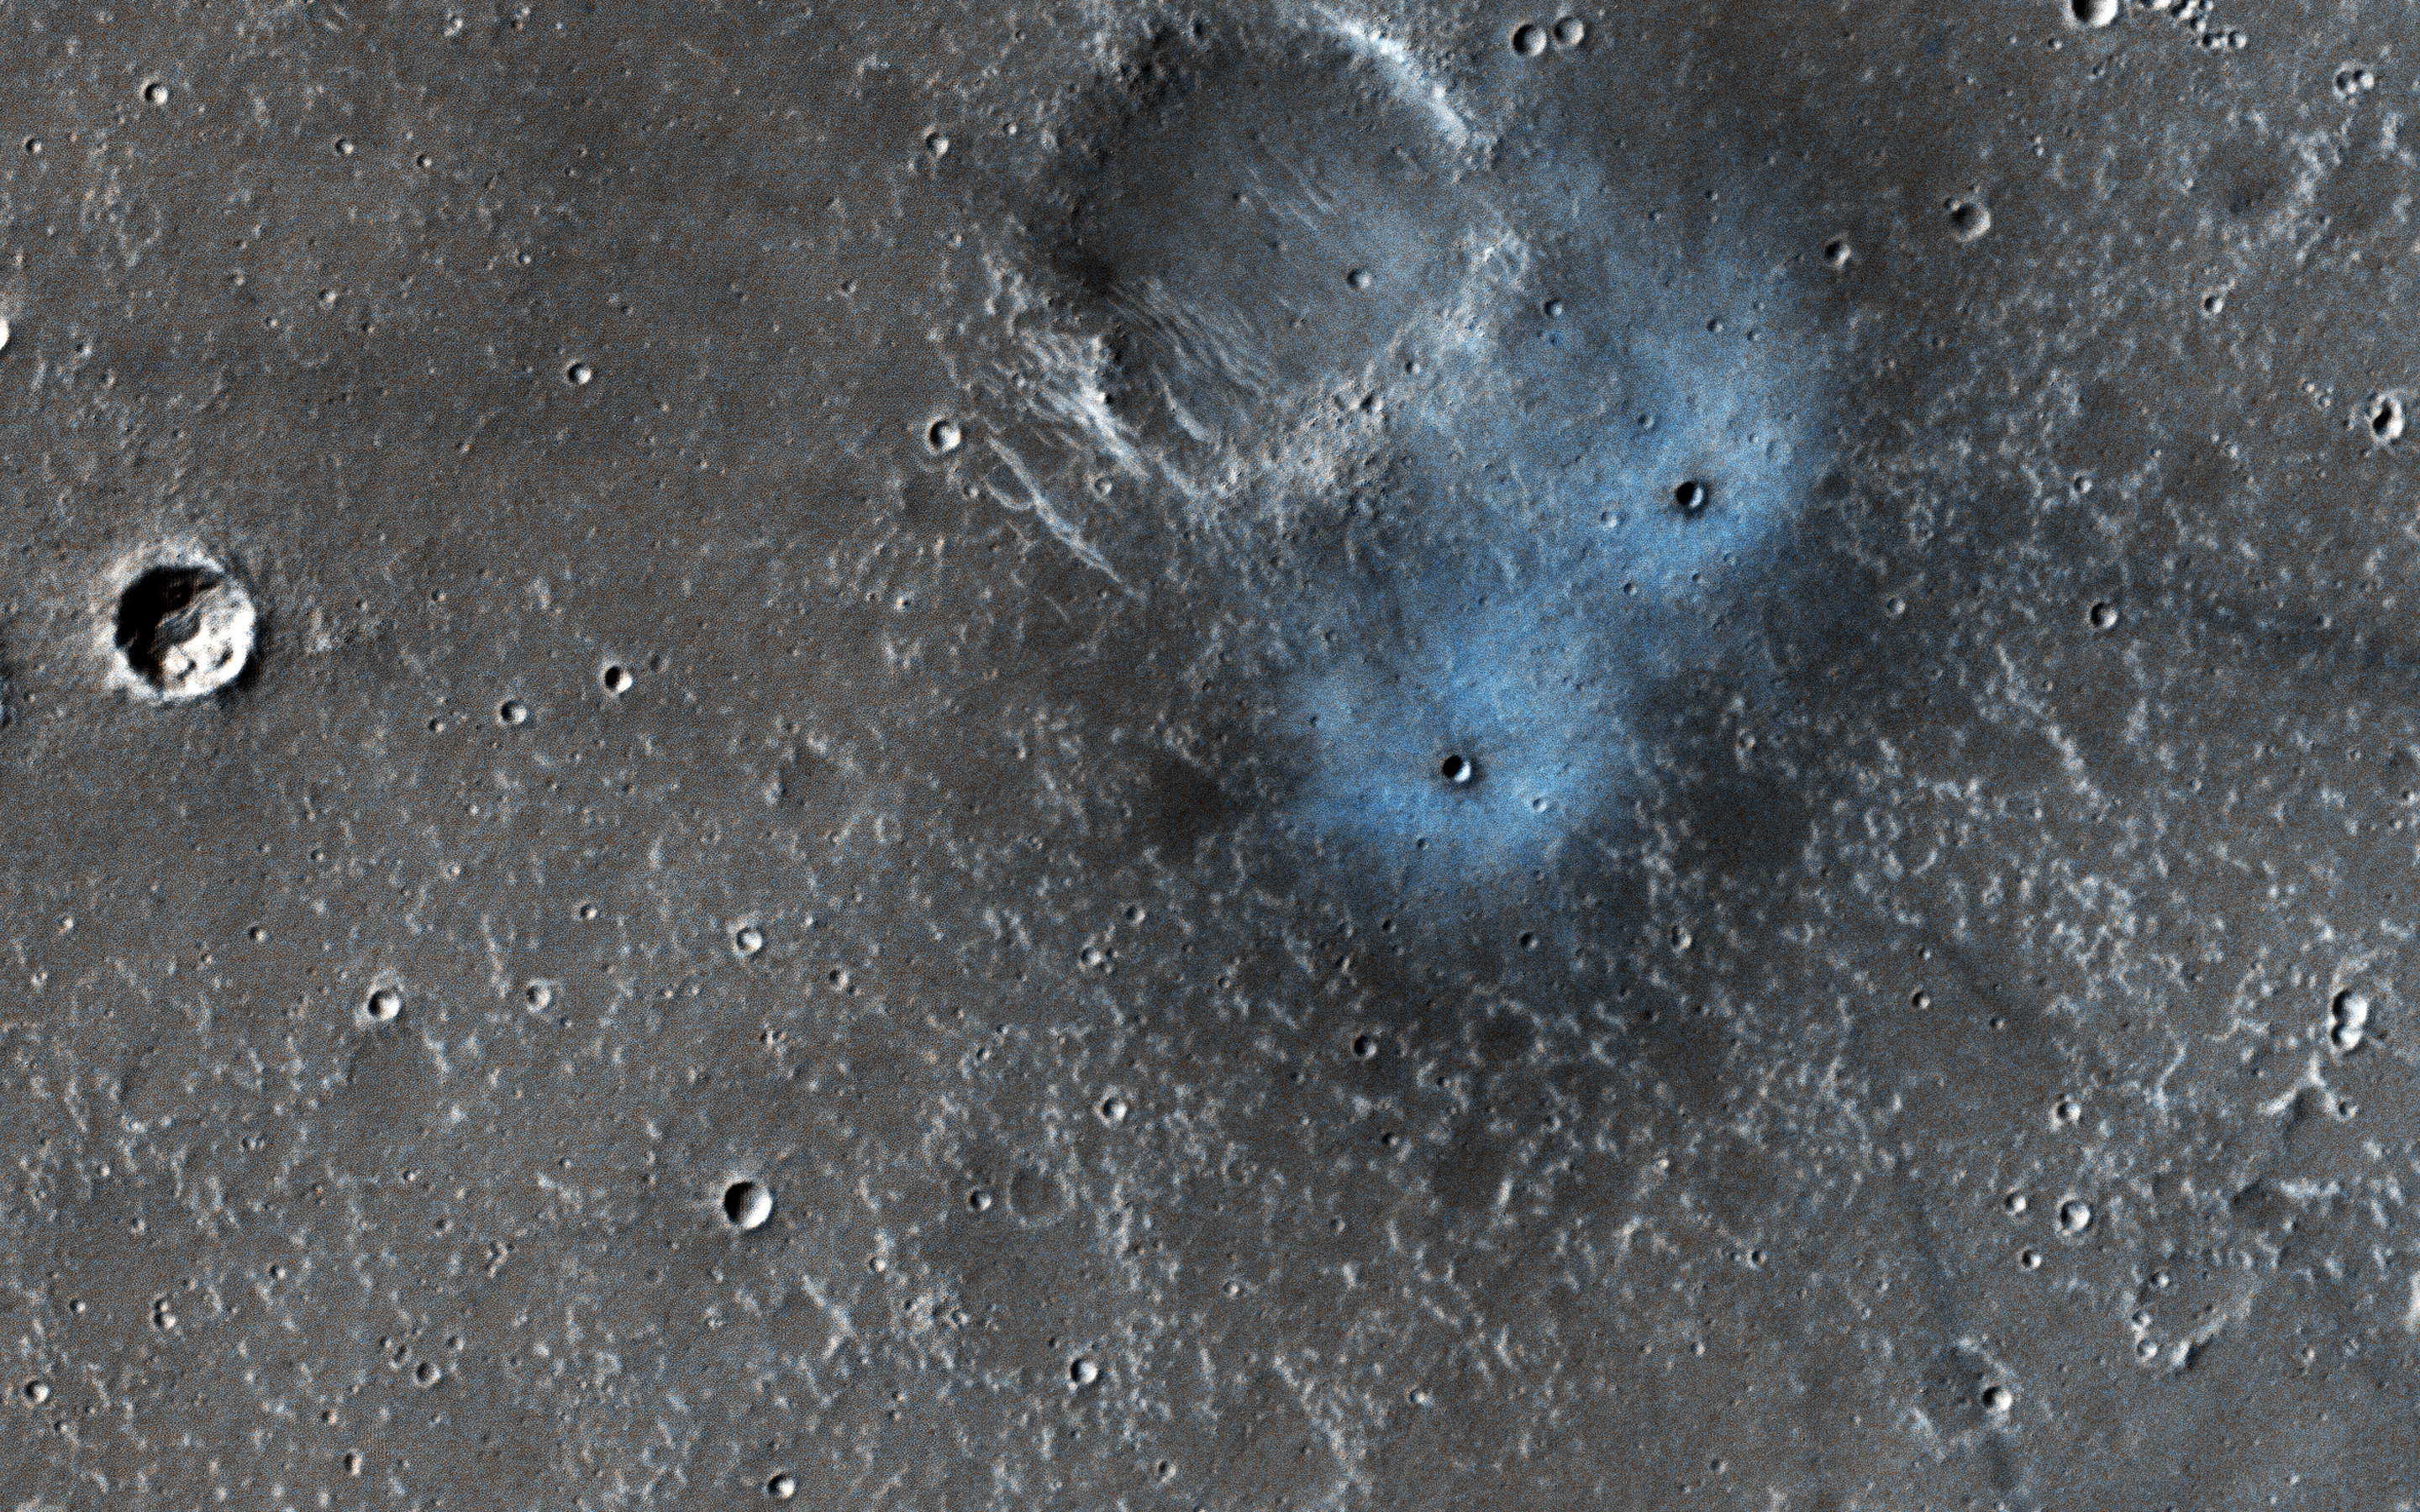

New Crater Blues

This new impact was found by NASA’s Mars Reconnaissance Orbiter’s Context Camera team (CTX), who asked HiRISE to take a high-resolution image. They estimated the impact happened between January 2012 and September 2016, because they have a picture from the THEMIS instrument without it before that time frame. These craters may be somewhere between two and four (Earth) years old, which is exceedingly young in geologic terms. Most of the craters we see on Mars (like others in this picture) are millions of years old.

The blue appearance is due to the intense blast of the impact moving around dust on the surface. That dust is usually light-toned and reddish in color compared to what’s beneath it. When you remove the dust, you’re left with a dark spot that can sometimes be blue in comparison to the redder surroundings. These features are prominent only around young impacts, because all the old craters get covered with dust again over time.

This blueish “blast zone” is very different than the exposed ice some new craters dig up. The shape, color, and brightness are distinct and tell scientists this is not ice.

The map is projected here at a scale of 25 centimeters (9.8 inches) per pixel. [The original image scale is 24.4 centimeters (9.6 inches) per pixel (with 1 x 1 binning); objects on the order of 77 centimeters (33.3 inches) across are resolved.] North is up.

The University of Arizona, Tucson, operates HiRISE, which was built by Ball Aerospace & Technologies Corp., Boulder, Colorado. NASA’s Jet Propulsion Laboratory, a division of Caltech in Pasadena, California, manages the Mars Reconnaissance Orbiter Project for NASA’s Science Mission Directorate, Washington.

Credit: NASA/JPL-Caltech/Univ. of Arizona